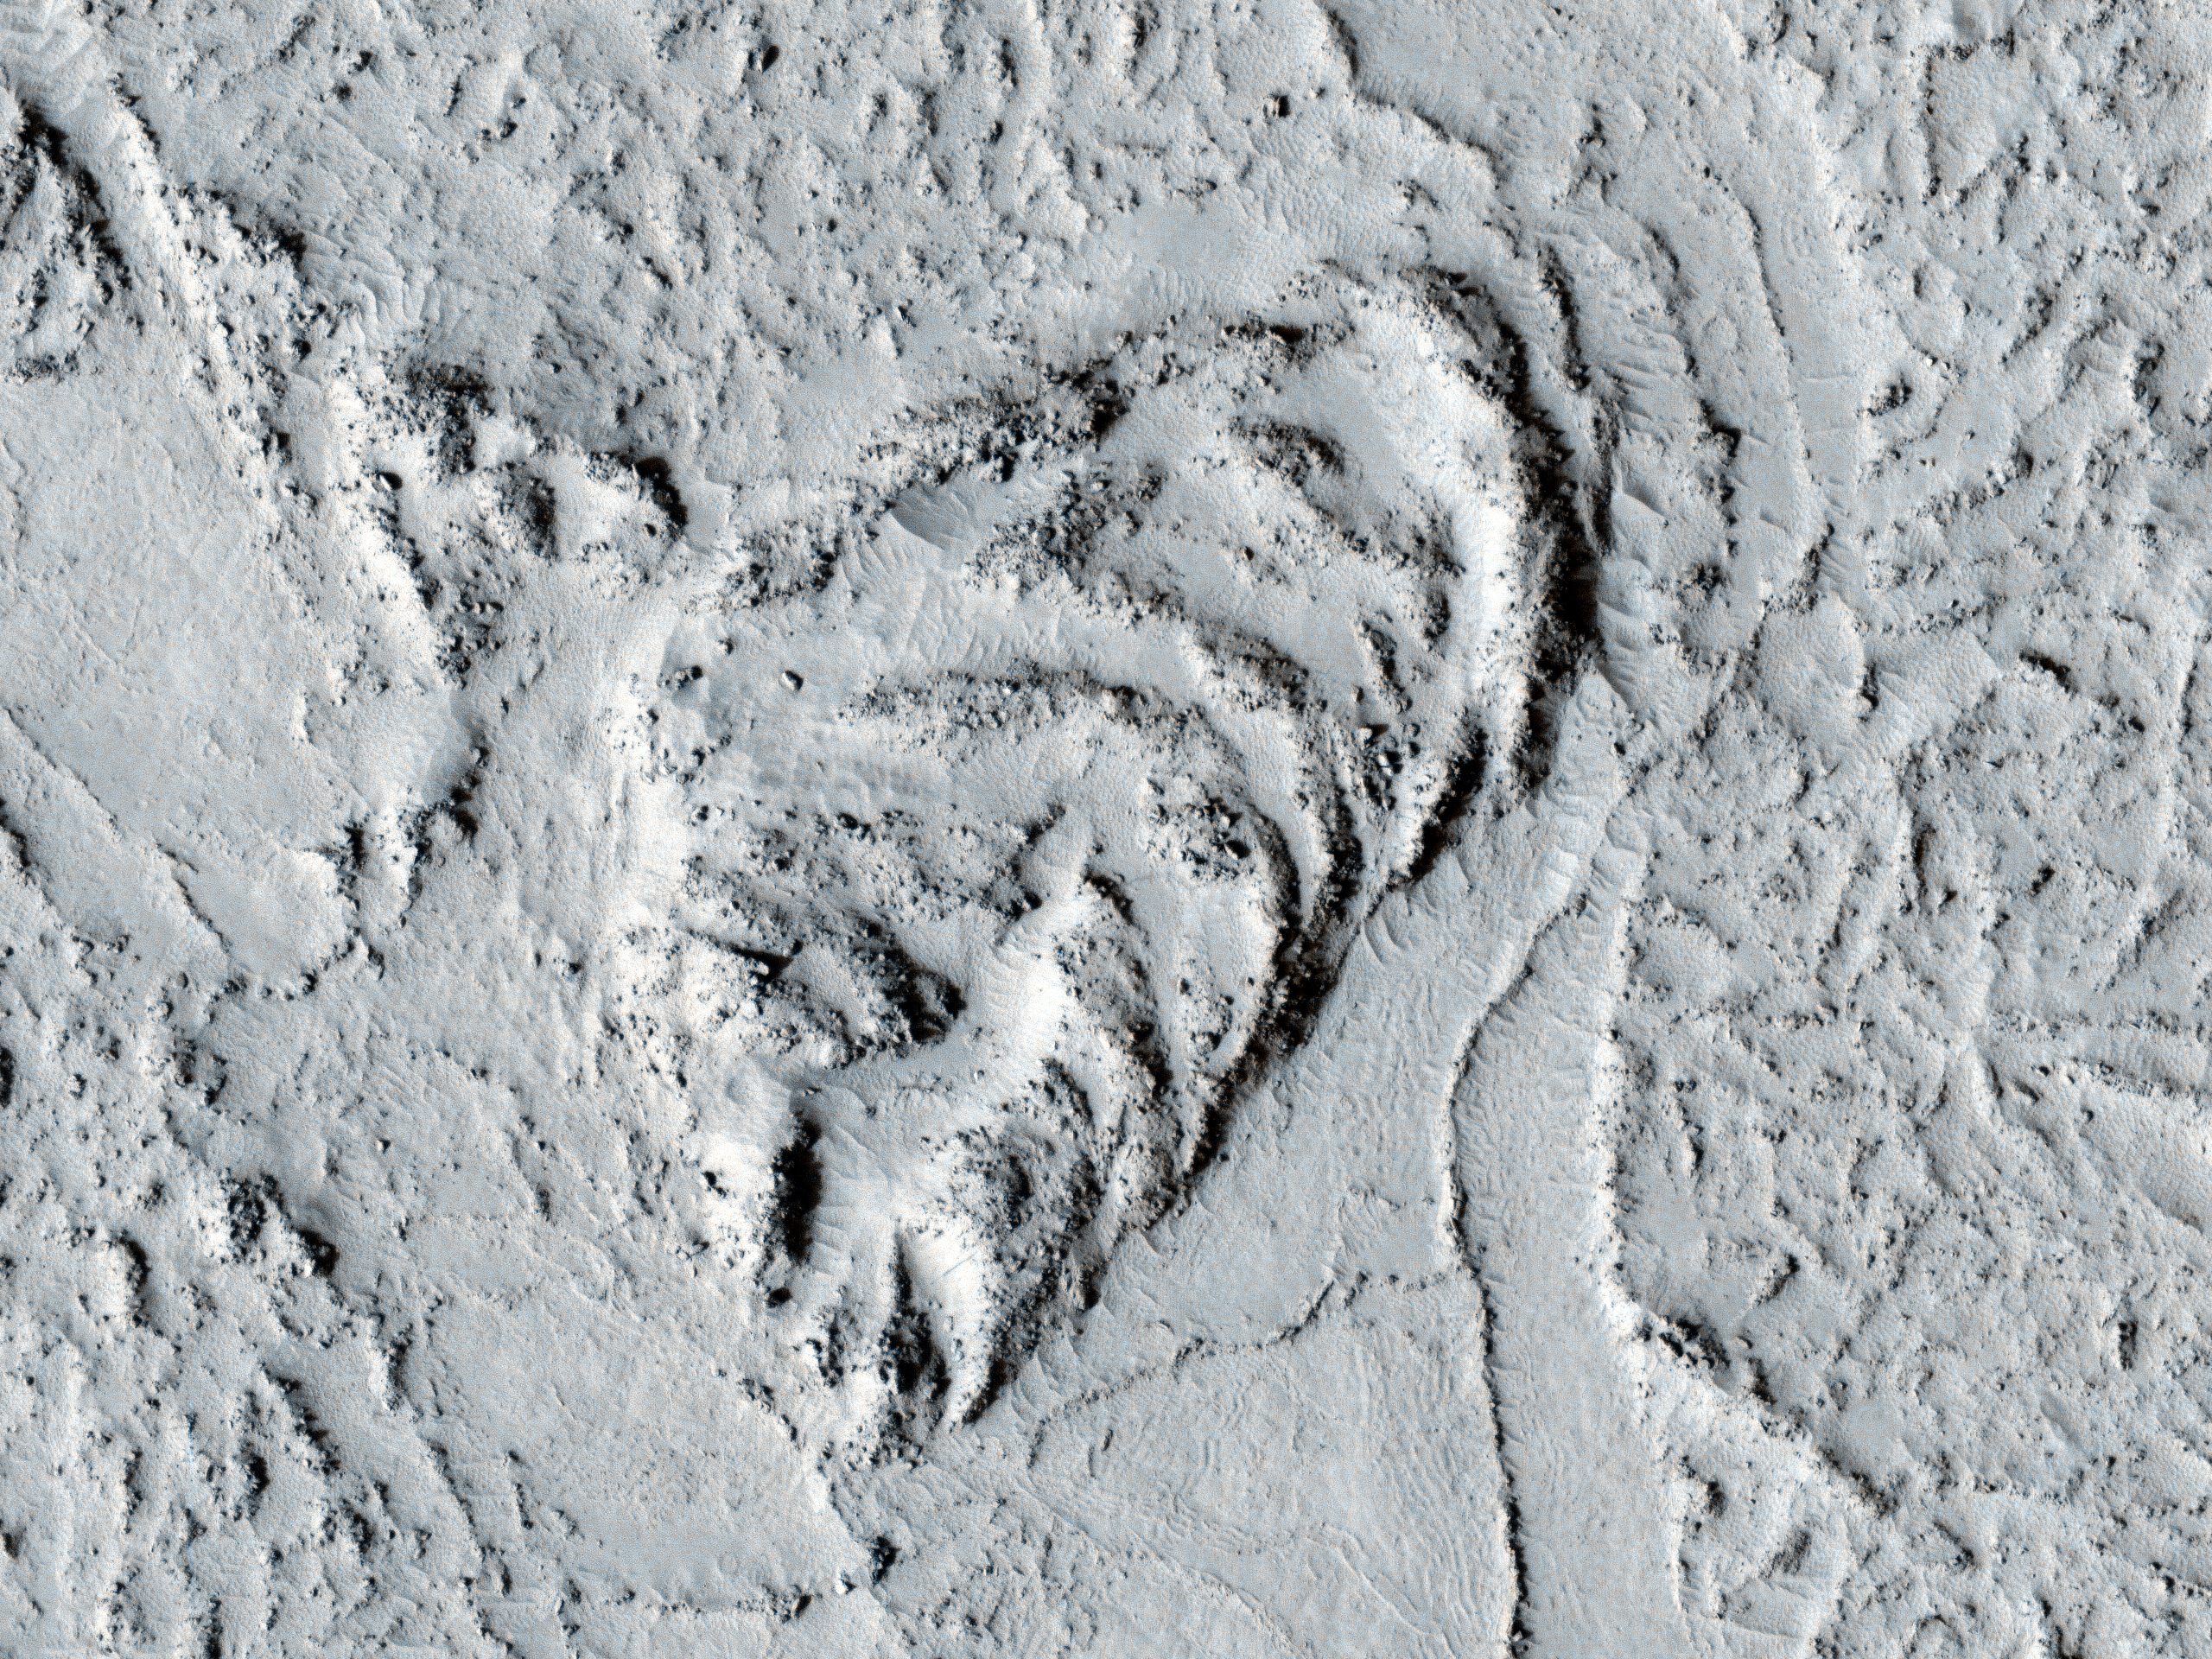

Flow Obstructions and Wakes Southeast of Elysium Planitia

This observation covers a portion of the Martian equatorial plains called Elysium Planitia. In this location, lava that was once flowing across the surface interacted with multiple obstructions.

The image is near the Southern margin of where these flows occurred, and it is likely that the obstructions are small hills in the underlying surface that poked up through the flow. As the flowing material moved past the obstructions, piles of rocky debris banked up on the northwestern or upstream sides while long trails or “wakes” were left on the southeastern or downstream side. Changes in the direction of the “wakes” indicate that the direction of flow altered somewhat over time, and fractures across the surface show the top of the flow was carried along as a brittle “skin.”

The rough and blocky nature of the material where it piles along obstructions and other attributes suggest the flowing material was lava and was part of a much larger and relatively young (by geologic standards) flow that occurred in this part of Mars.

NASA’s Jet Propulsion Laboratory, a division of the California Institute of Technology in Pasadena, manages the Mars Reconnaissance Orbiter for NASA’s Science Mission Directorate, Washington. Lockheed Martin Space Systems, Denver, built the spacecraft. The High Resolution Imaging Science Experiment is operated by the University of Arizona, Tucson, and the instrument was built by Ball Aerospace & Technologies Corp., Boulder, Colo.

Originally released June 6, 2007.

Credit: NASA/JPL-Caltech/University of Arizona